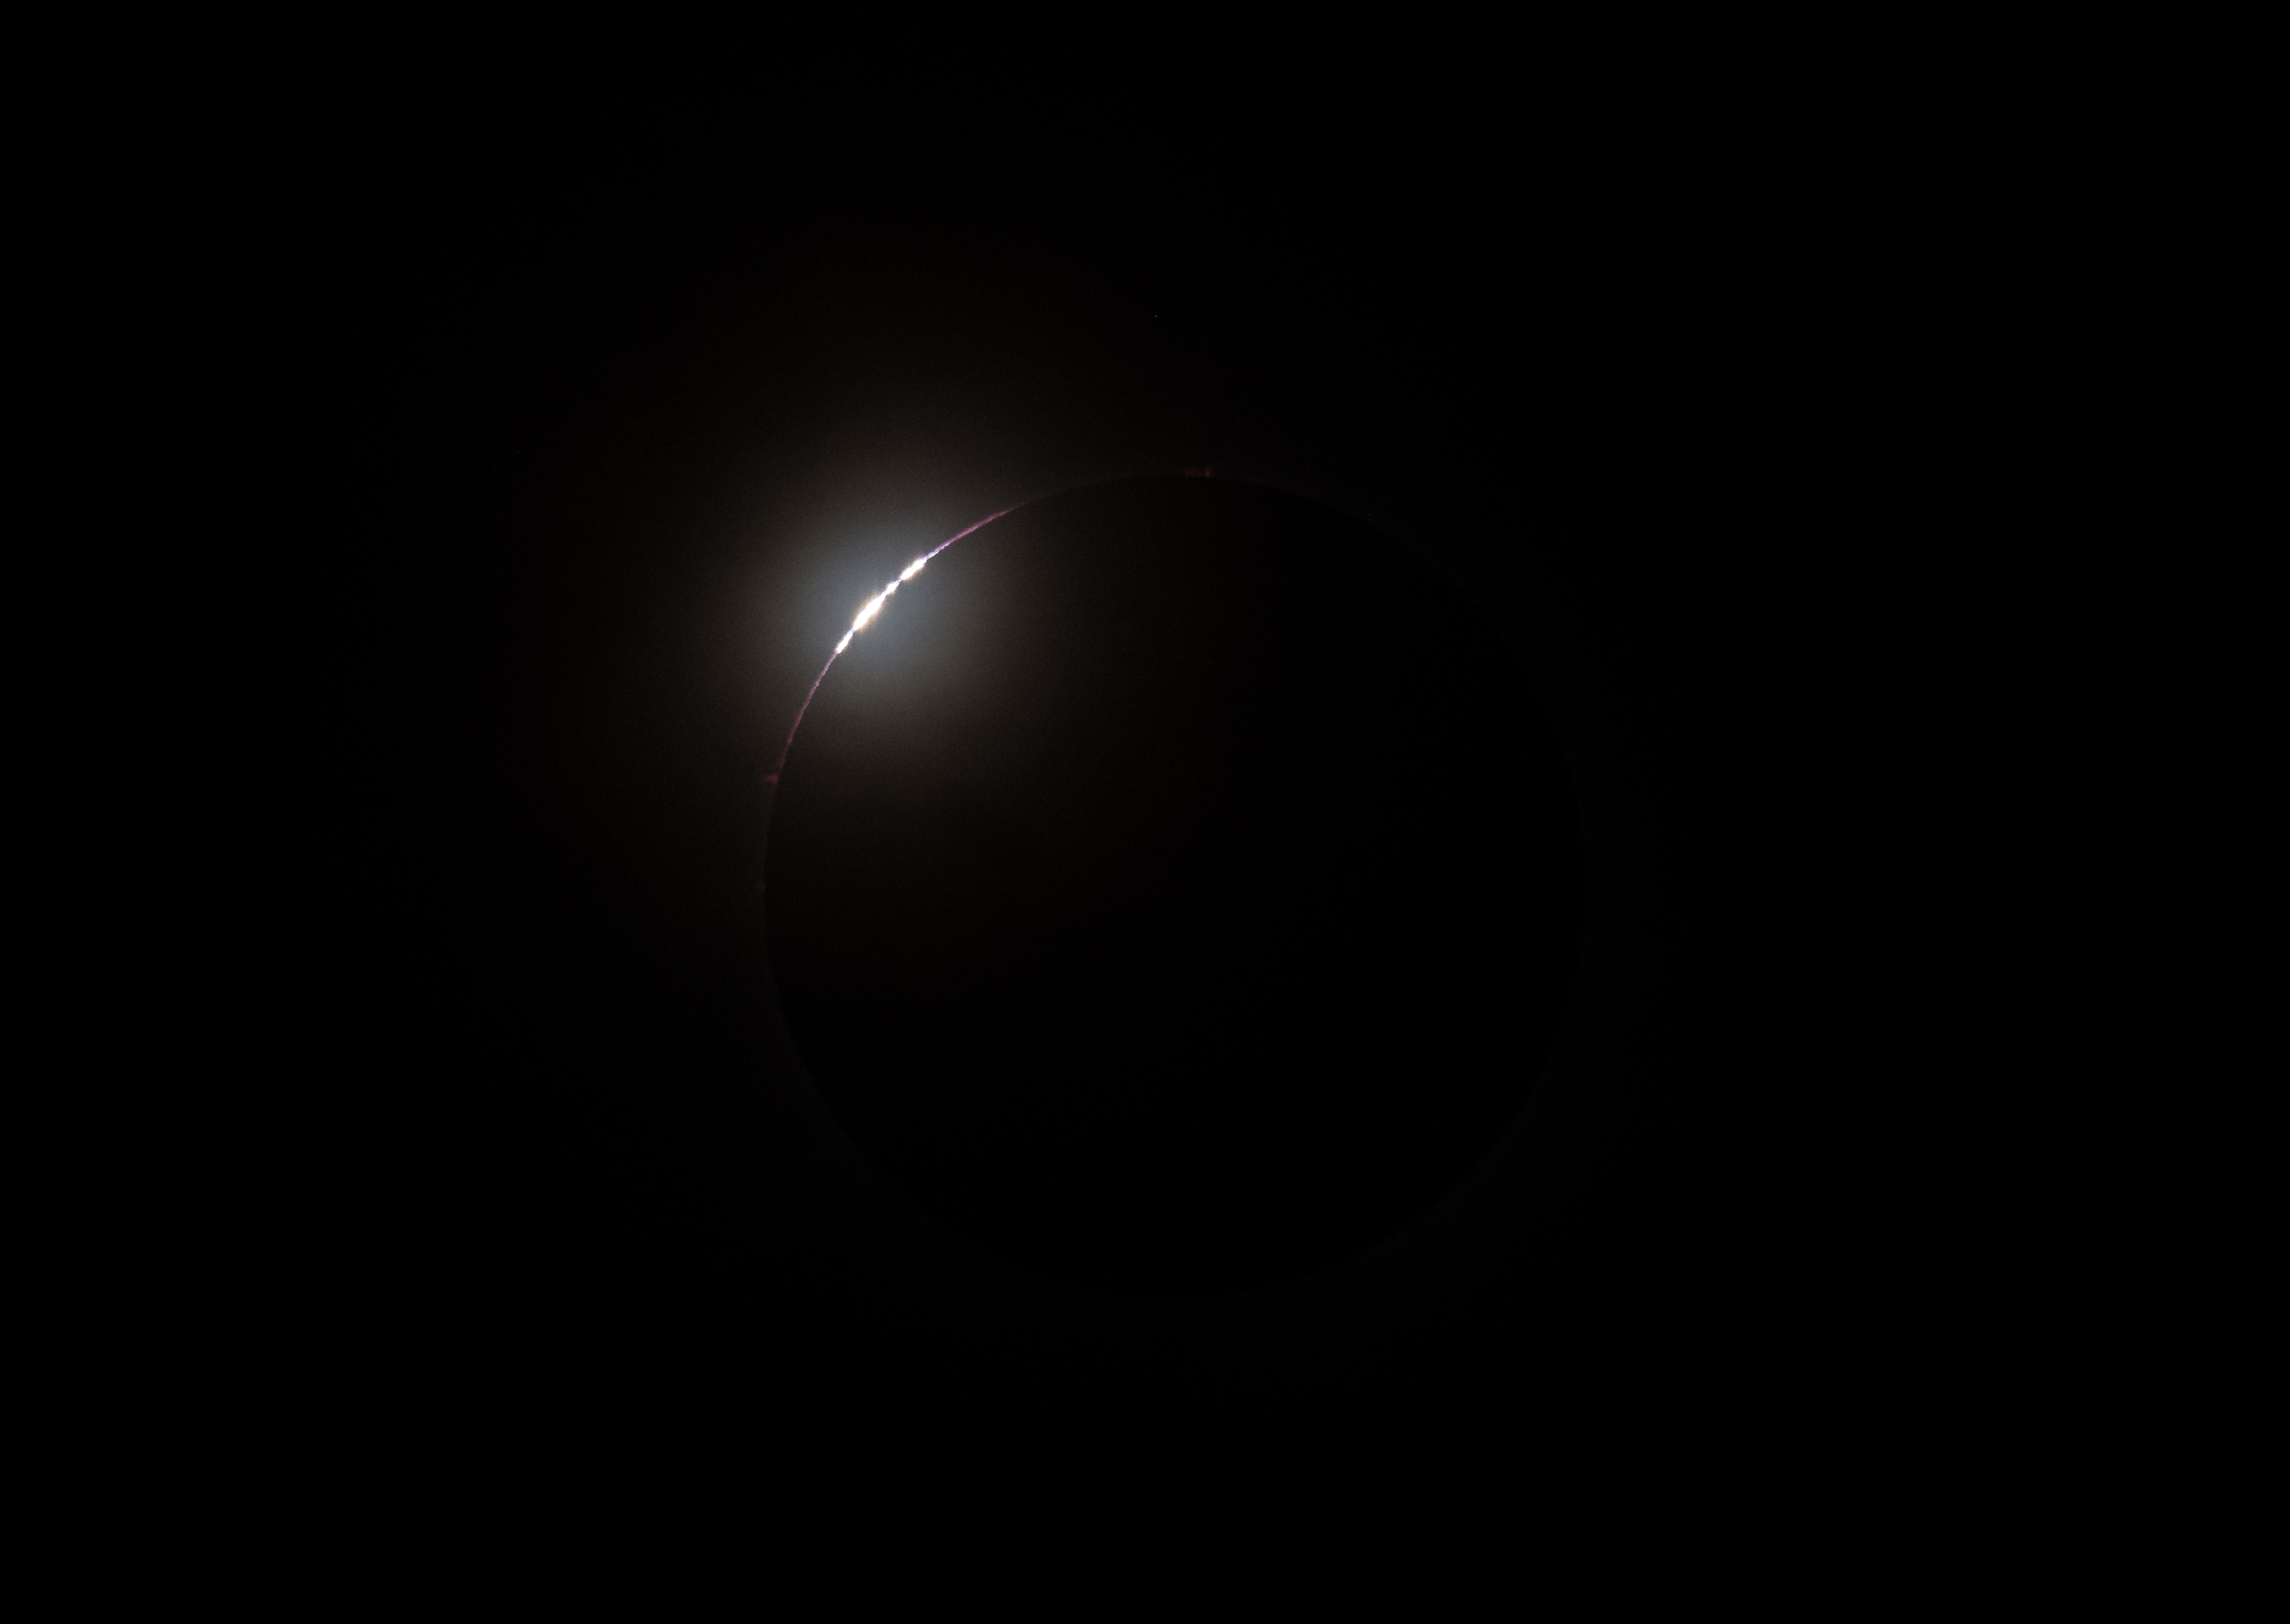

2024 Total Solar Eclipse

Bailey's Beads are seen just before totality in Kerrville, TX on Monday, April 8, 2024. A total solar eclipse swept across a narrow portion of the North American continent from Mexico’s Pacific coast to the Atlantic coast of Newfoundland, Canada. A partial solar eclipse was visible across the entire North American continent along with parts of Central America and Europe.

Credit: NASA/Aubrey Gemignani